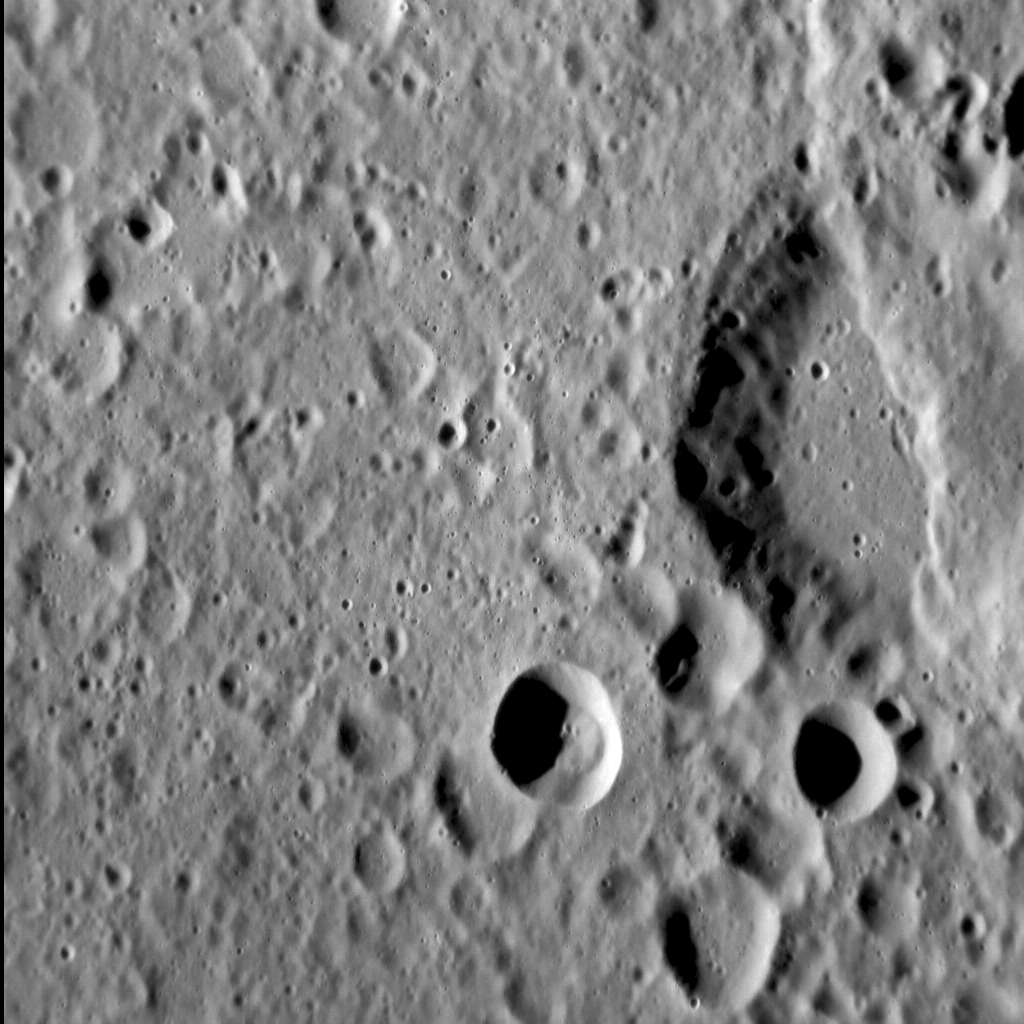

Shortened Surfaces

Originally released on Oct. 14, 2013

Today’s image features an unnamed crater 35 km (~22 mi.) in diameter that is cross-cut by a lobate scarp. Superposition relations such as these provide scientists with strong evidence that the surface of Mercury has been extensively shortened, likely in response to the cooling and contraction of the planet’s interior through time. Additionally, the change in shape of a once-circular crater cut by a scarp provides a way to estimate the amount of horizontal shortening across that scarp. Such relations, therefore, offer an import insight into the broader geological development of Mercury!

This image was acquired as a high-resolution targeted observation. Targeted observations are images of a small area on Mercury’s surface at resolutions much higher than the 200-meter/pixel morphology base map. It is not possible to cover all of Mercury’s surface at this high resolution, but typically several areas of high scientific interest are imaged in this mode each week.

Date acquired: August 13, 2013
Image Mission Elapsed Time (MET): 18677753
Image ID: 4621861
Instrument: Narrow Angle Camera (NAC) of the Mercury Dual Imaging System (MDIS)
Center Latitude: -7.05°
Center Longitude: 70.65° E
Resolution: 63 meters/pixel
Scale: The field of view in this image is approx. 80 km (50 mi.) across
Incidence Angle: 70.4°
Emission Angle: 32.8°
Phase Angle: 103.2°
North is up in this image.

The MESSENGER spacecraft is the first ever to orbit the planet Mercury, and the spacecraft’s seven scientific instruments and radio science investigation are unraveling the history and evolution of the Solar System’s innermost planet. MESSENGER acquired over 150,000 images and extensive other data sets. MESSENGER is capable of continuing orbital operations until early 2015.

For information regarding the use of images, see the MESSENGER image use policy.

Credit: NASA/Johns Hopkins University Applied Physics Laboratory/Carnegie Institution of Washington